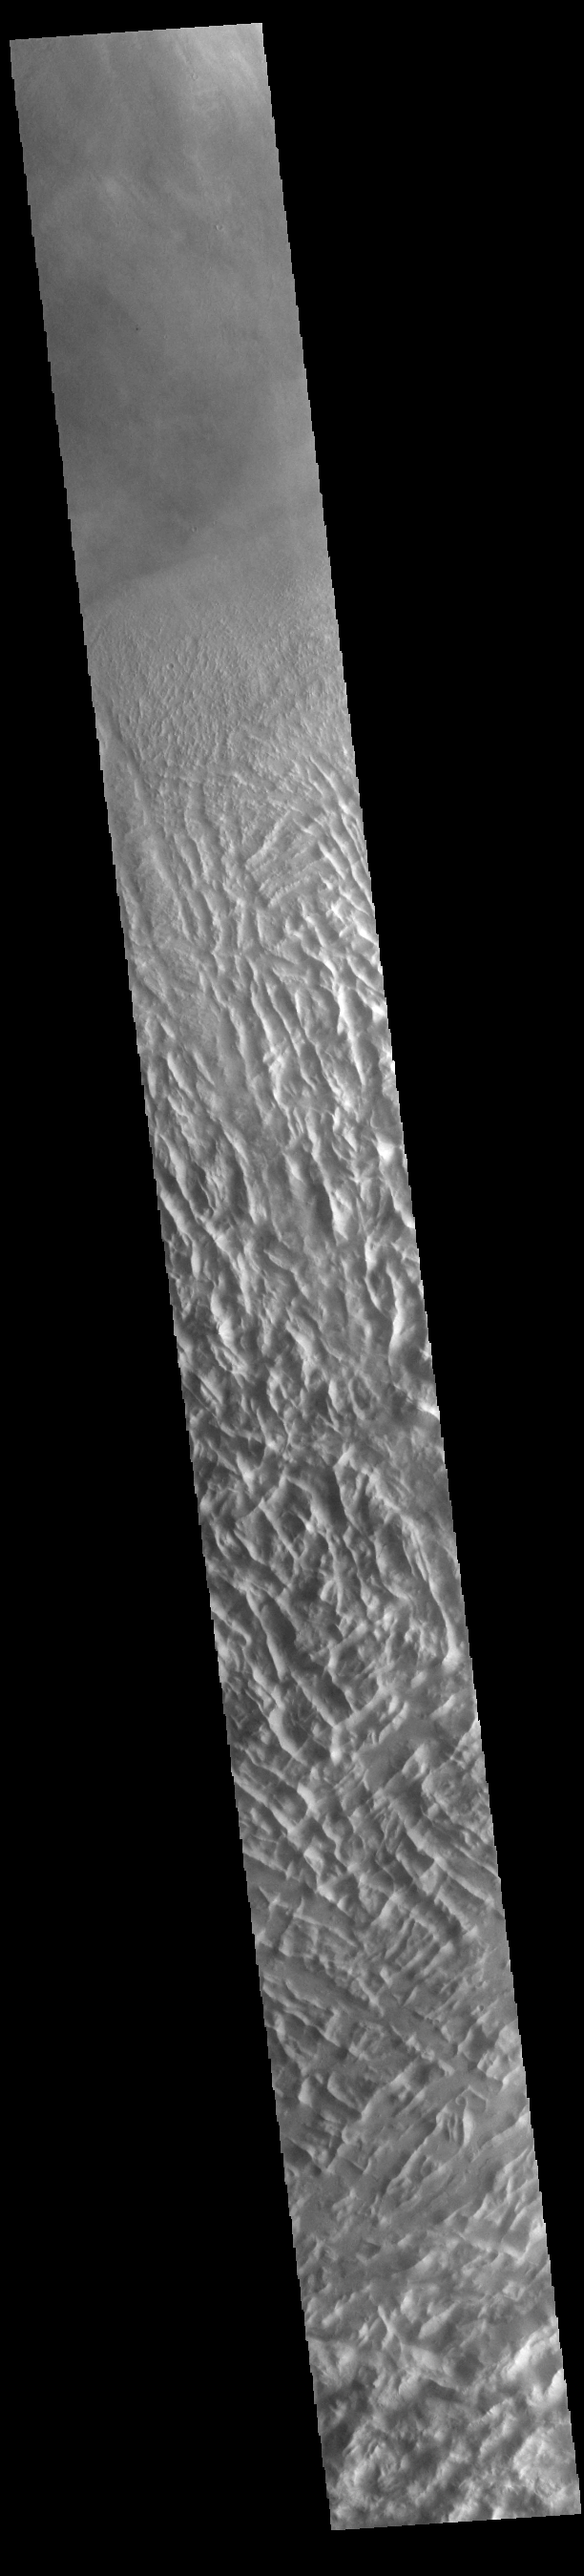

Lycus Sulci

Lycus Sulci is a low lying area of ridges and valleys found to the northwest of Olympus Mons. It is not yet understood how this feature formed or how it relates to the formation of Olympus Mons itself. This VIS image shows the ridge forms that are typical of this region.

Credit: NASA/JPL-Caltech/ASU